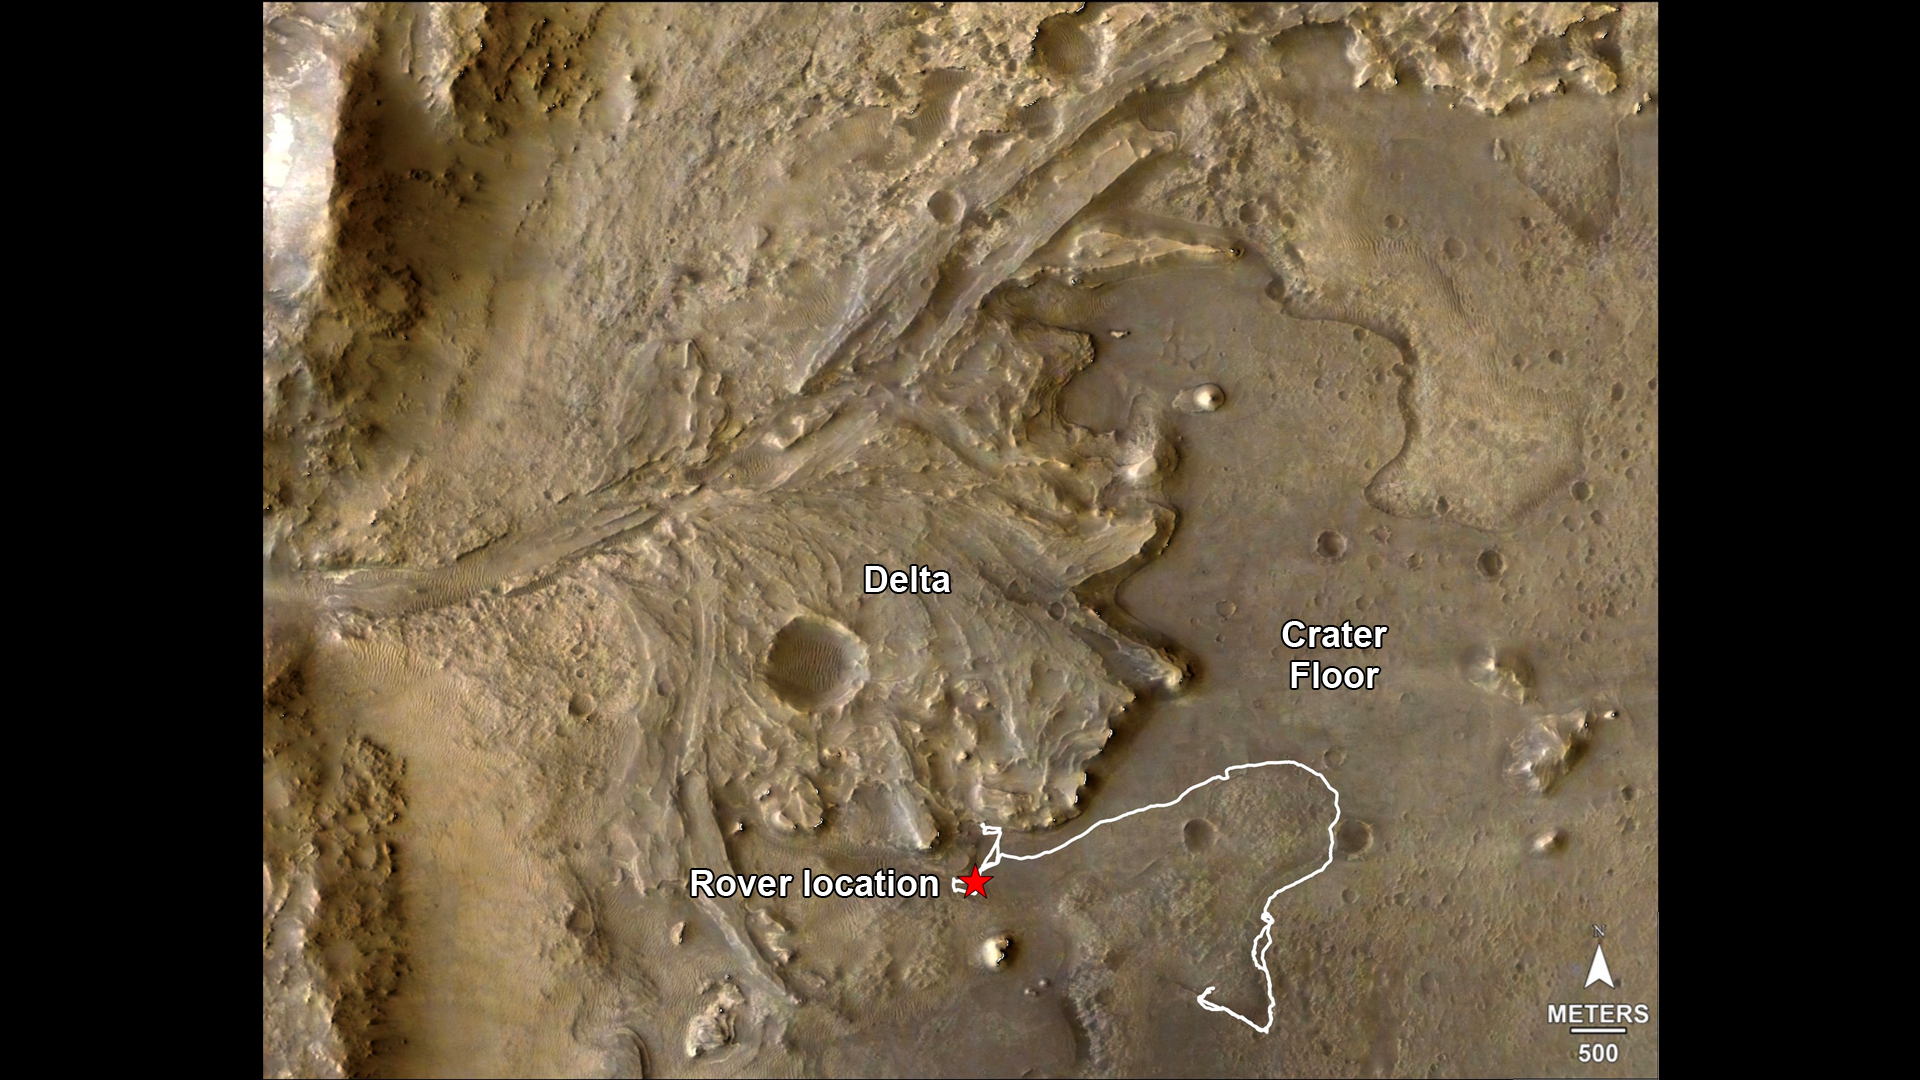

Perseverance’s Route to the Delta

The route of NASA’s Perseverance Mars rover – from its landing site on the floor of Jezero Crater to the ancient river delta, which it is currently exploring – is shown in this annotated image composed of overhead views from the agency’s Mars Reconnaissance Orbiter (MRO). The red star indicates the location of the rover in September 2022.

Perseverance touched down at “Octavia E. Butler Landing” on Feb. 18, 2021, and explored formations (abbreviated “fm” in the annotation) known as “Séítah” and “Máaz” on the floor of Jezero Crater before driving toward the delta region. The delta, which Perseverance reached in April 2022, is a fan-shaped area where, billions of years ago, a river once flowed into a lake and deposited rocks and sediment. Scientists consider it one of the best places on Mars to search for potential signs of ancient microbial life.

For this image, the Perseverance team and the U.S. Geological Survey collaborated on the base map, combining multiple images from the High Resolution Imaging Experiment (HiRISE) camera with color from the Compact Reconnaissance Imaging Spectrometer for Mars (CRISM), both instruments aboard MRO. The HiRISE images used span a period from 2007 to 2017.

A key objective for Perseverance’s mission on Mars is astrobiology, including the search for signs of ancient microbial life. The rover will characterize the planet’s geology and past climate, pave the way for human exploration of the Red Planet, and be the first mission to collect and cache Martian rock and regolith (broken rock and dust).

Subsequent NASA missions, in cooperation with ESA (European Space Agency), would send spacecraft to Mars to collect these sealed samples from the surface and return them to Earth for in-depth analysis.

The Mars 2020 Perseverance mission is part of NASA’s Moon to Mars exploration approach, which includes Artemis missions to the Moon that will help prepare for human exploration of the Red Planet.

NASA’s Jet Propulsion Laboratory, which is managed for the agency by Caltech in Pasadena, California, built and manages operations of the Perseverance rover.

For more about Perseverance: mars.nasa.gov/mars2020/

JPL manages MRO for NASA’s Science Mission Directorate in Washington. The University of Arizona, in Tucson, operates HiRISE, which was built by Ball Aerospace & Technologies Corp., in Boulder, Colorado. Johns Hopkins University’s Applied Physics Laboratory in Laurel, Maryland, built and leads the CRISM instrument.

Credit: NASA/JPL-Caltech/University of Arizona/USGS/JHU-APL